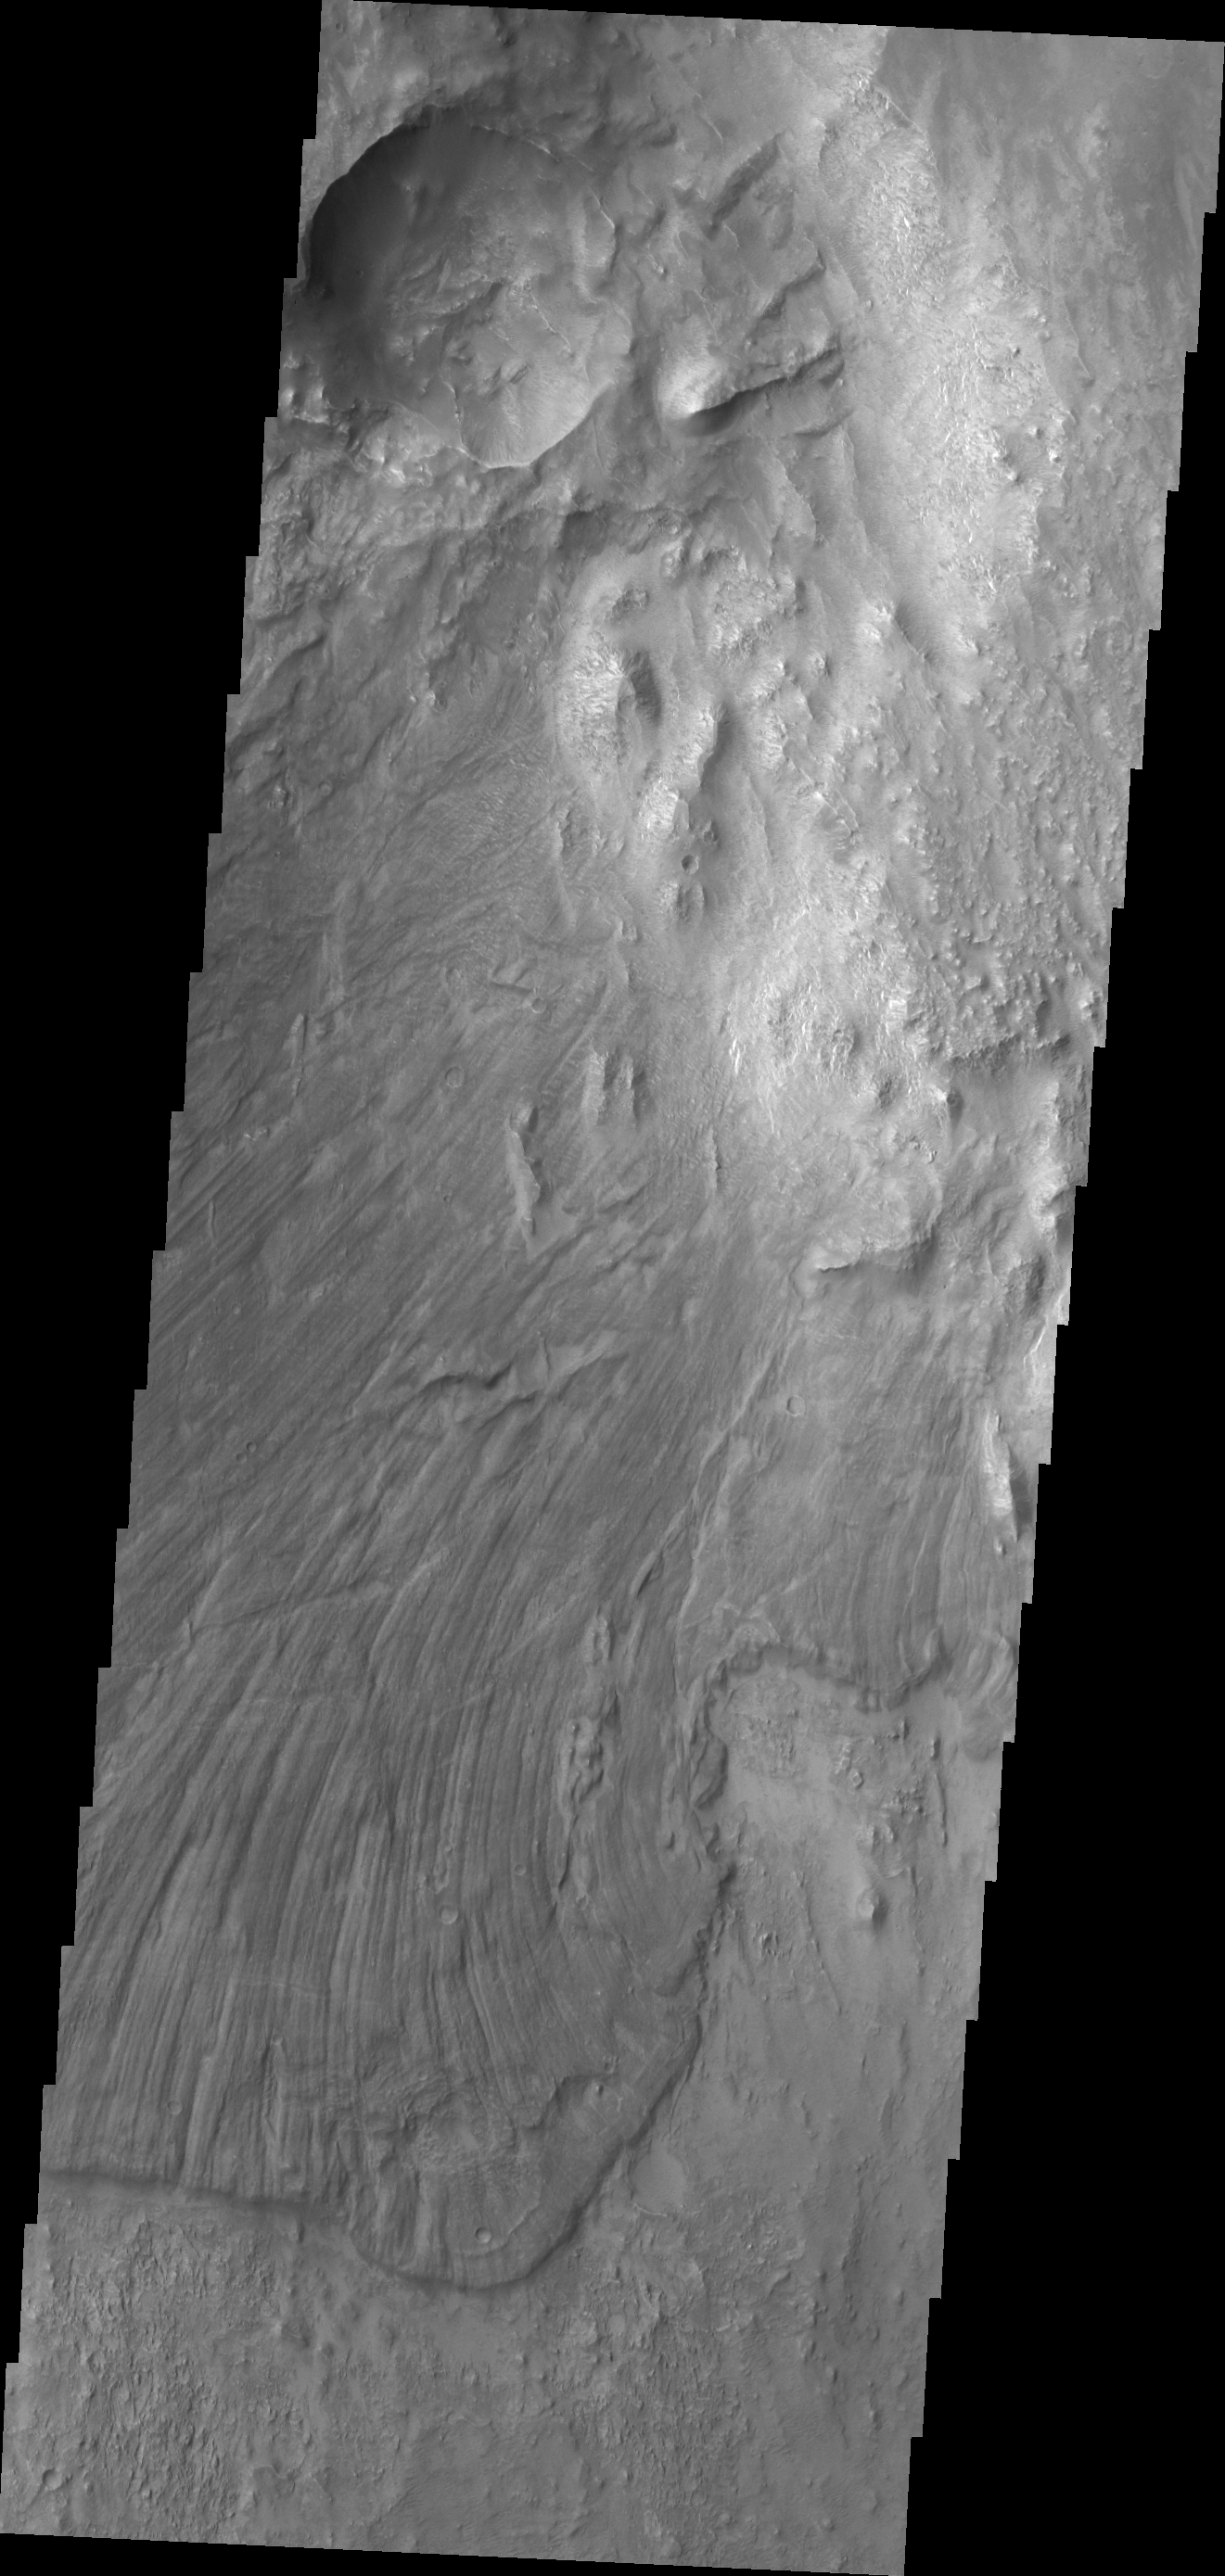

Landslide in Candor Chasma

This large landslide is located in Candor Chasma.

Credit: NASA/JPL/ASU